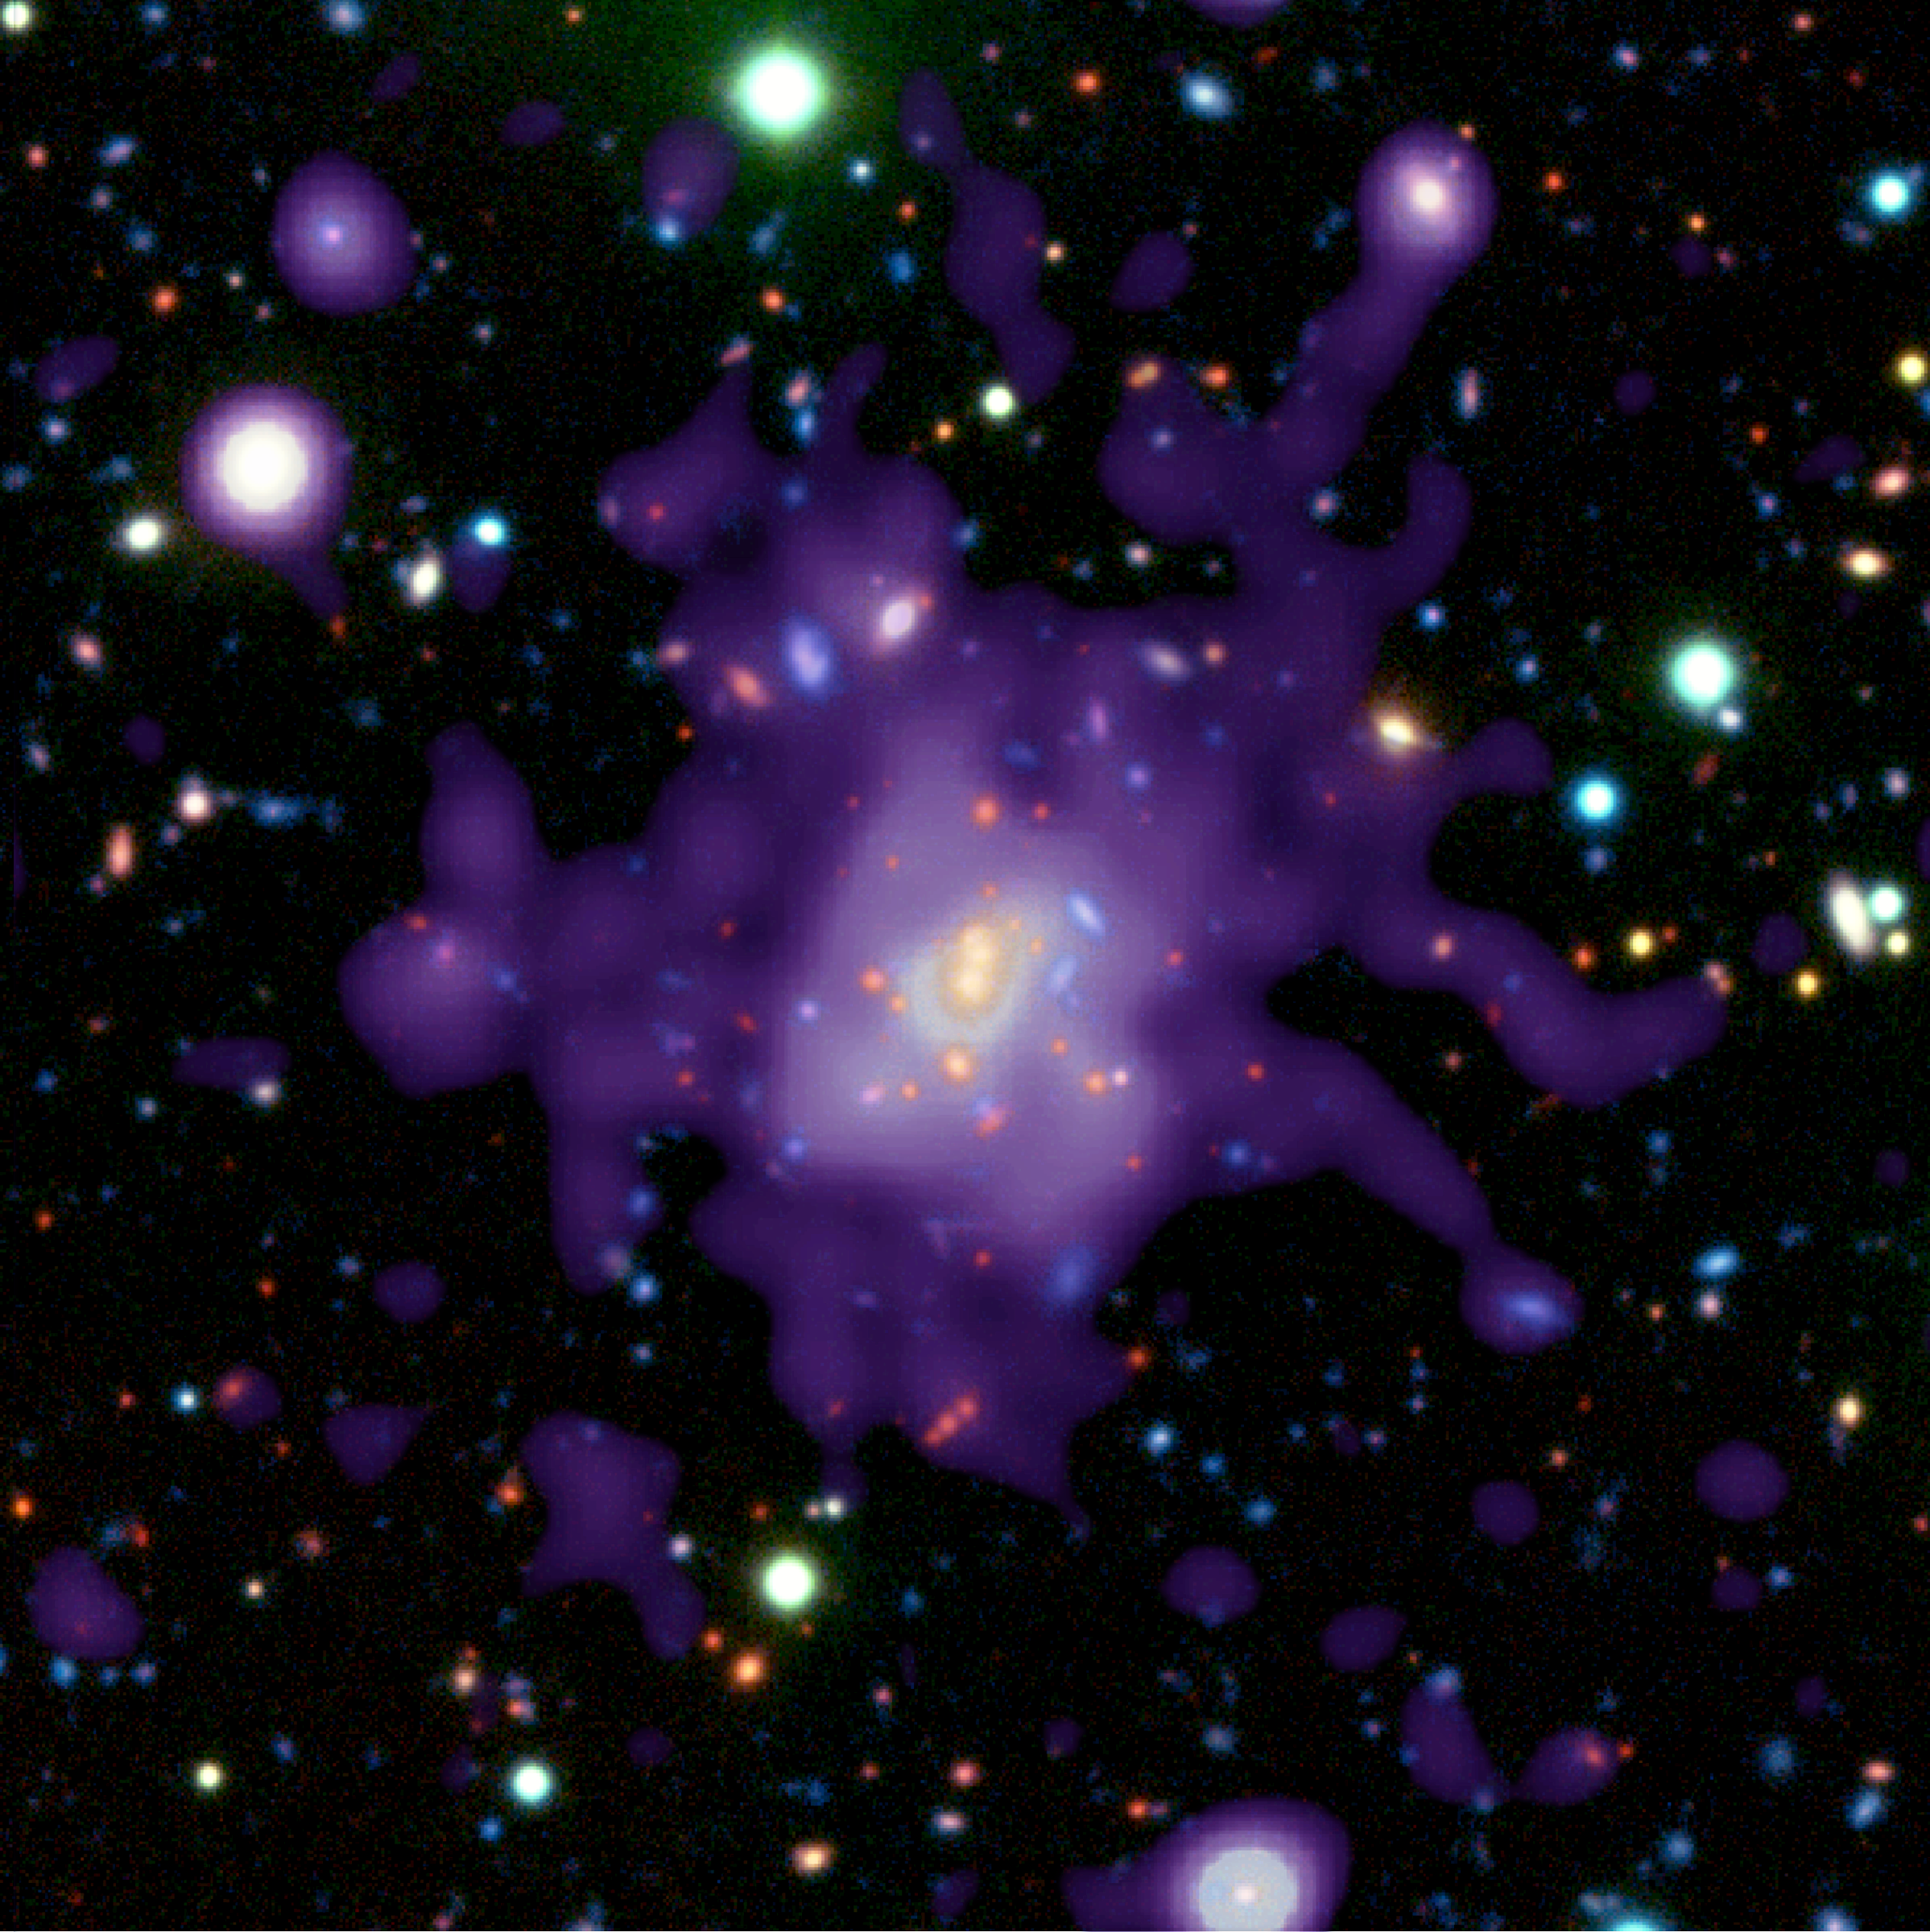

RDCS1252.9-2927 (VLT and + X-ray Composite)

Object Name: RDCS 1252.9-2927

Credit: NASA, ESA, P. Rosati (ESO)